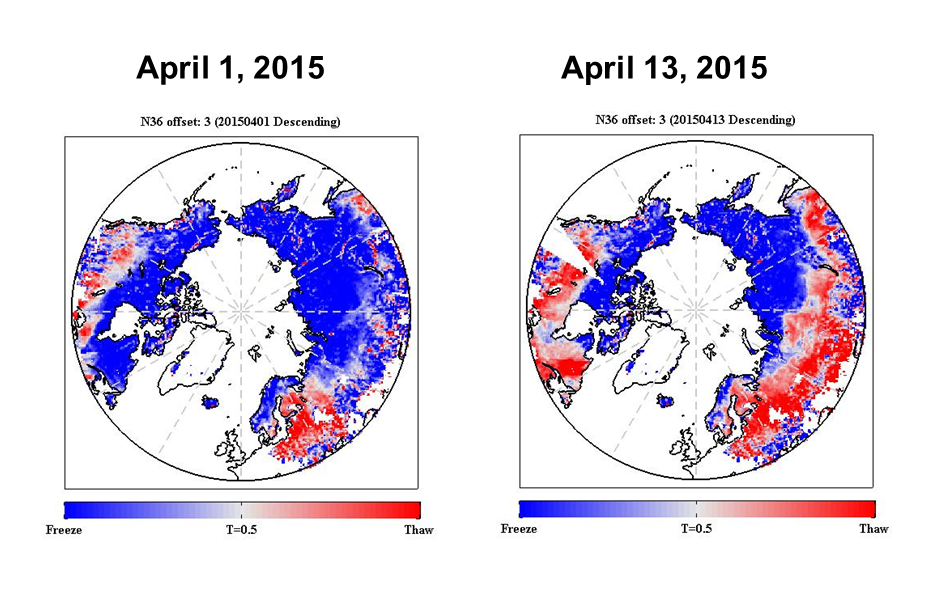

NASA SMAP Images Show Progression of Spring Thaw in Northern Hemisphere

The radar measurements made by NASA’s Soil Moisture Active Passive (SMAP) observatory are sensitive to whether land surfaces are frozen or thawed. As liquid water freezes in soil, the water molecules become bound in a crystalline lattice, which changes how the incoming radar energy from SMAP interacts with Earth’s surface, compared to soil containing freely oriented liquid water molecules.

SMAP’s radar measurements will be used to provide a 1.9-mile- (3-kilometer) resolution daily classification of whether soils are frozen or solid for land areas north of 45 degrees North latitude. Initial data from SMAP capture the 2015 spring thaw progression over the northern hemisphere, with a thaw front extending from predominantly non-frozen southern latitudes to the still-frozen north. Shades of red indicate regions where the landscape is thawed; shades of blue correspond to frozen areas. The transition from frozen to thawed conditions is evident over extensive regions between the two images, acquired April 1 and April 13. For instance, the progression of melt northward across Alaska is evident, along with changes across the boreal forests of northern Canada. Large areas of Russia also changed from frozen to thawed. The SMAP radar measurements indicate frozen soil conditions for some regions near the southern edge of the maps (in the United States and Eurasia), even though these regions are now thawed. This is a result of the influence of other characteristics of the land surface, such as soil moisture, on the radar signal. These mid-latitude regions also undergo a much more moderate freeze cycle each winter, which weakens the SMAP radar’s sensitivity to the freeze/thaw state in these areas.

When the soil thaws across boreal forests, the trees become productive and act as a carbon sink, removing carbon dioxide from the atmosphere. Precisely identifying the timing of the spring transition from frozen soil to thawed soil is important because it marks the start of the growing season across regions that experience soil freeze during the winter. The timing of spring thaw is the “on” switch for the uptake of carbon dioxide from the atmosphere. With the onset of the winter-freeze, the switch is turned off. Depending on the length of the vegetation growth season, a forest stand can be either a net carbon source or carbon sink in the global carbon budget. The timing and variability in landscape freeze/thaw also has an influence on the hydrology of the land surface because water from melting snow infiltrates into thawed soil but not into frozen soil.

Over the coming weeks, SMAP radar data will be processed to identify spatial patterns of the melt transition this spring and the timing and extent of periodic frost events. Measurements from an international network of surface stations will be used to help understand how and why the radar signal is responding to changes in the soil, as well as to potential influences from the overlying snow cover and vegetation. During the fall of 2015, SMAP measurements will identify the southward progression of the freezing front and onset of winter frozen conditions.

SMAP is managed for NASA’s Science Mission Directorate in Washington by JPL with participation by NASA’s Goddard Space Flight Center, Greenbelt, Maryland. JPL is responsible for project management, system engineering, instrument management, the radar instrument, mission operations and the ground data system. Goddard is responsible for the radiometer instrument. Both centers collaborate on the science data processing and delivery of science data products to the Alaska Satellite Facility and the National Snow and Ice Data Center for public distribution and archiving. NASA’s Launch Services Program at NASA’s Kennedy Space Center in Florida is responsible for launch management. JPL is managed for NASA by the California Institute of Technology in Pasadena.

Credit: NASA/JPL-Caltech